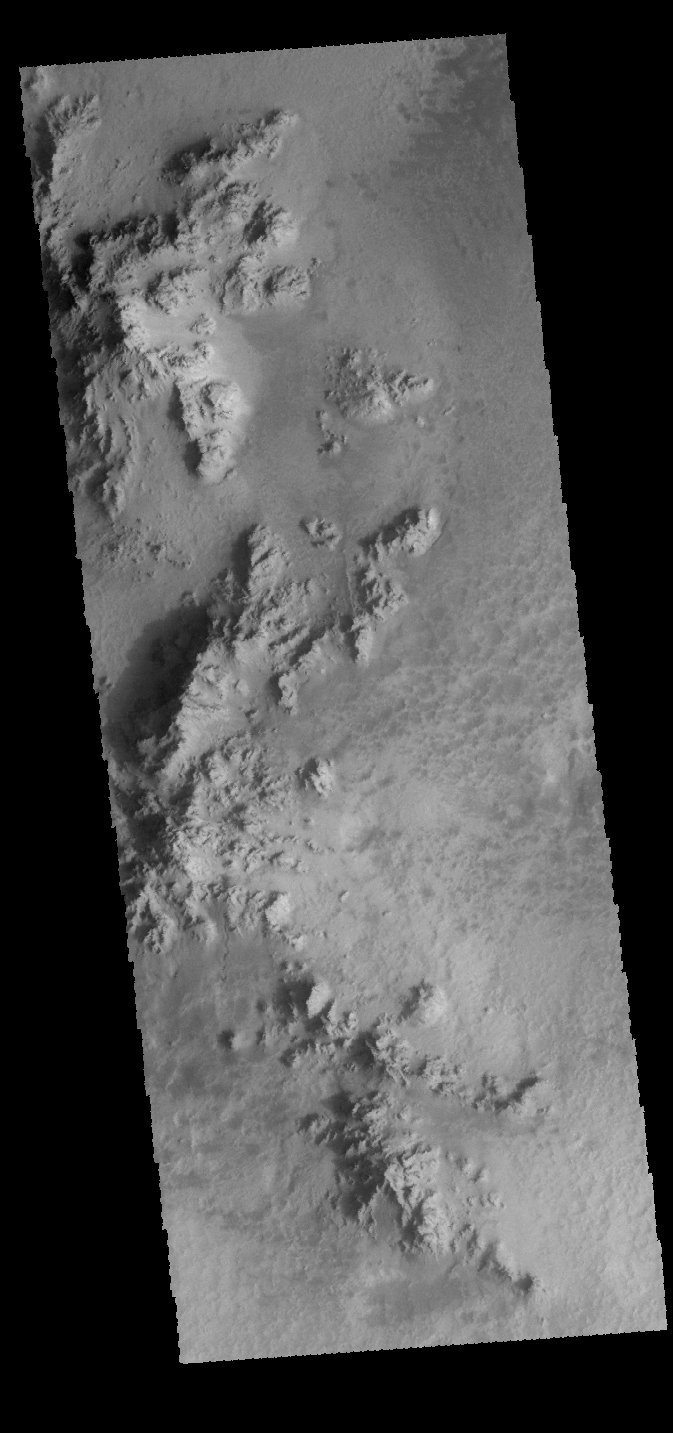

Hale Crater

This VIS image shows part of the floor of Hale Crater. The mountains in the image are part of the elongated central peak of the crater. It is believed that Hale Crater was formed by an oblique impact, which caused it’s more oval form and central peak elongation.

Credit: NASA/JPL-Caltech/ASU